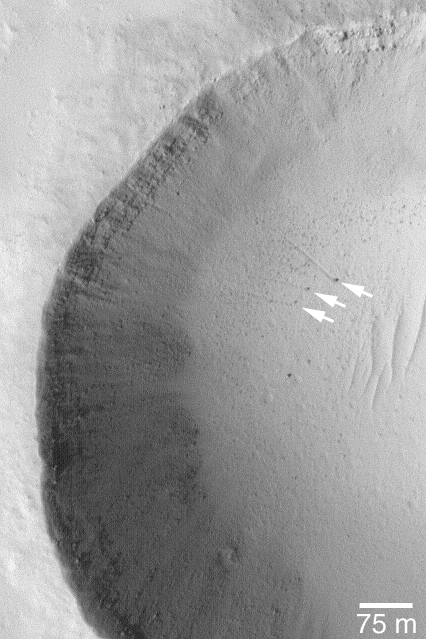

Boulder Tracks

15 July 2004
The arrows in this Mars Global Surveyor (MGS) Mars Orbiter Camera (MOC) picture point to three boulders that left trails behind them as they rolled down the lower parts of a meteor crater’s wall. In two cases, the tracks can be resolved into a series of small depressions, indicating the variable shape of the boulder as it unevenly proceeded down the slope. These features are located near 18.4°N, 120.1°W. The 75 meter scale bar is about 246 feet long. Sunlight illuminates the scene from the lower left.

Credit: NASA/JPL/Malin Space Science Systems